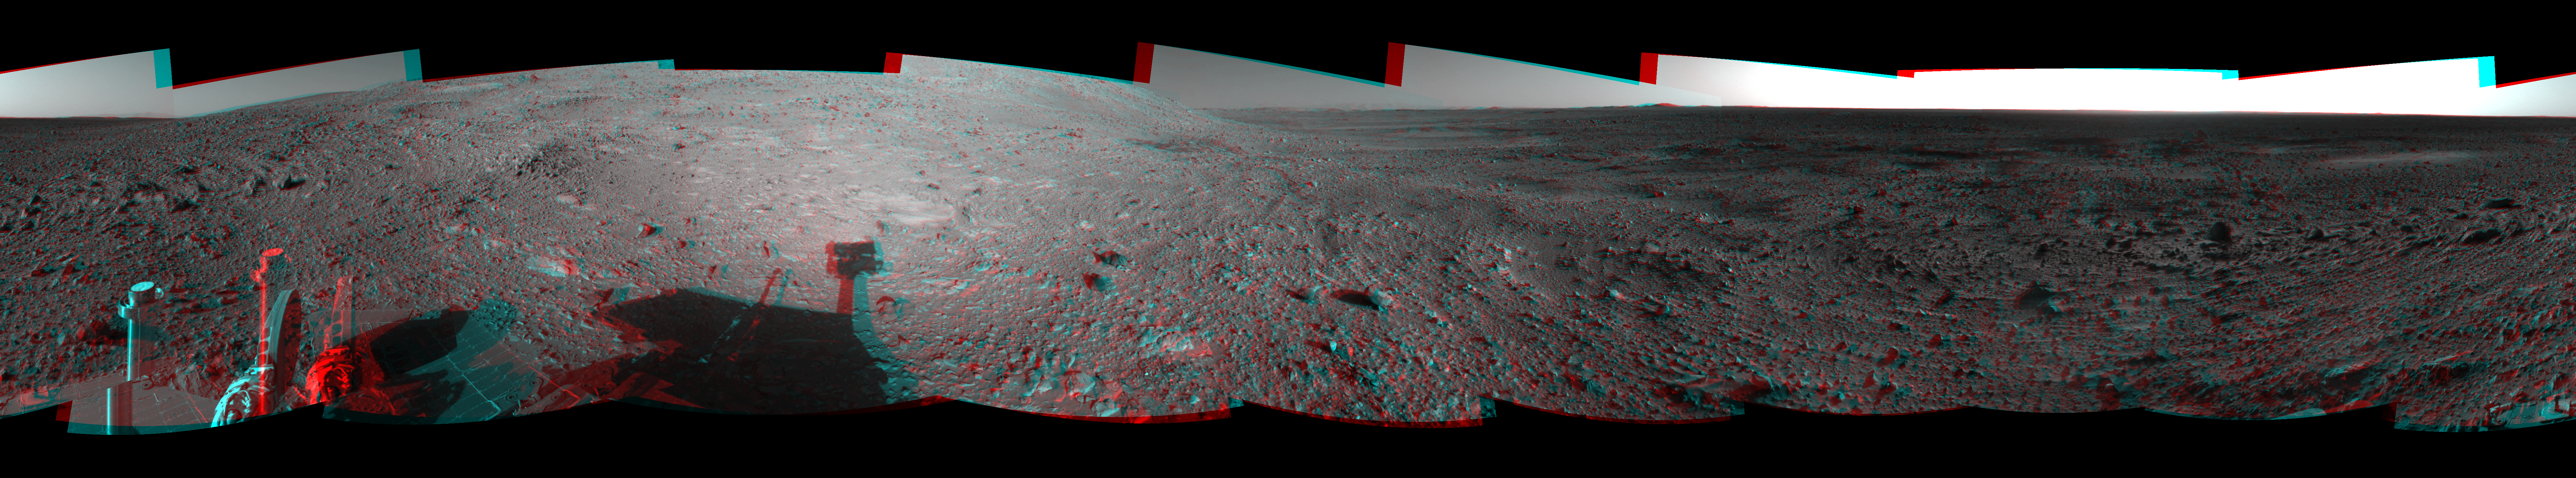

Hilly Surroundings (3-D)

This 360-degree stereo anaglyph of the terrain surrounding NASA’s Mars Exploration Rover Spirit was taken on the rover’s 189th sol on Mars (July 15, 2004). It was assembled from images taken by the rover’s navigation camera at a position referred to as Site 72, which is at the base of the “West Spur” portion of the “Columbia Hills.” The view is presented in a cylindrical-perspective projection with geometrical seam correction.

See PIA06712 for left eye view and PIA06713 for right eye view of this 3-D cylindrical-perspective projection.

Credit: NASA/JPL